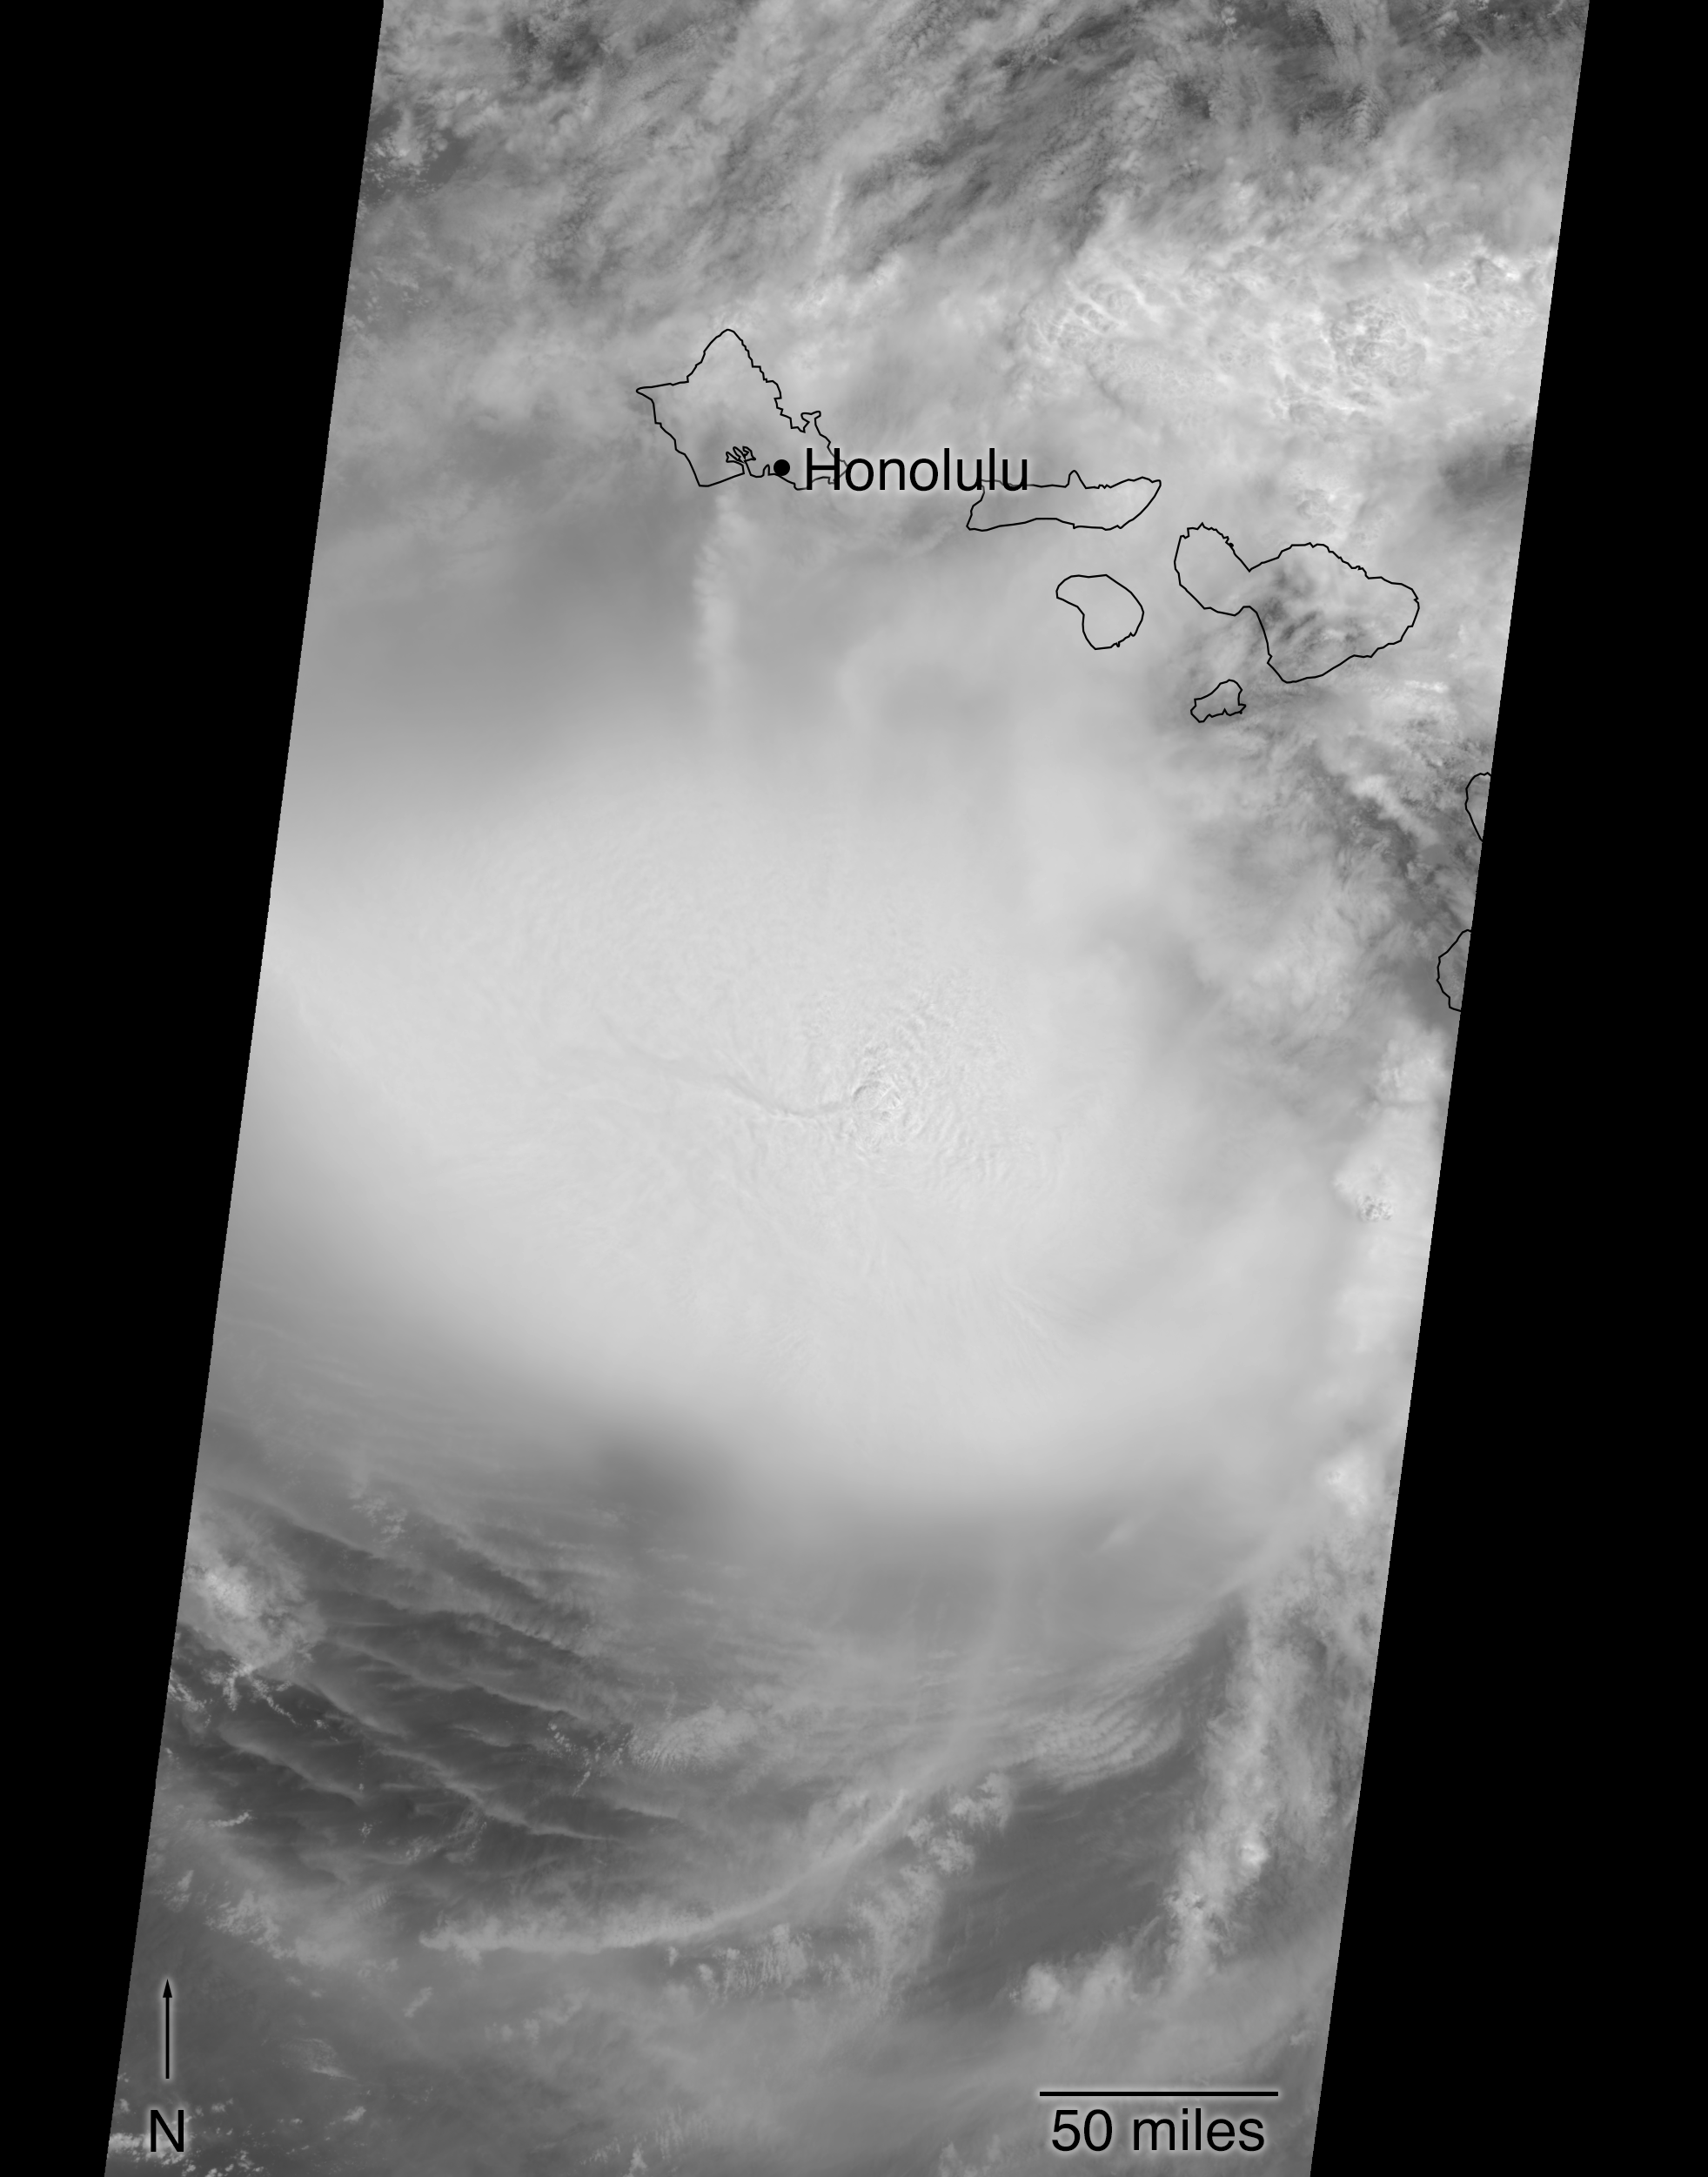

MISR Hurricane Lane

Anaglyph

This image shows Hurricane Lane as viewed by NASA’s Multi-angle Imaging SpectroRadiometer (MISR) central, downward-looking camera.

These data were captured during Terra orbit 99382. MISR data are available through the NASA Langley Research Center; for more information, go to https://eosweb.larc.nasa.gov/project/misr/misr_table. MISR was built and is managed by NASA’s Jet Propulsion Laboratory in Pasadena, California, for NASA’s Science Mission Directorate in Washington, D.C. The Terra spacecraft is managed by NASA’s Goddard Space Flight Center in Greenbelt, Maryland. The MISR data were obtained from the NASA Langley Research Center Atmospheric Science Data Center in Hampton, Virginia. JPL is a division of Caltech in Pasadena.

Credit: NASA/GSFC/LaRC/JPL-Caltech, MISR Team